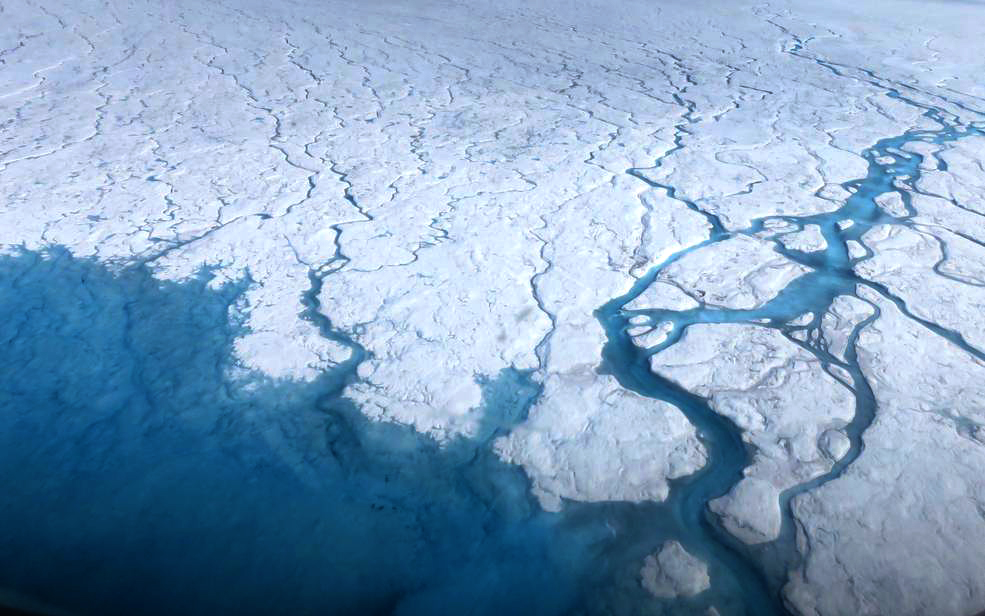

Streams and rivers that form on top of the Greenland ice sheet during spring and summer are the main agent transporting melt runoff from the ice sheet to the ocean. “Surface melting in Greenland has increased recently, and we lacked a rigorous estimate of the water volumes being produced and their transport,” said Tom Wagner, the cryosphere program scientist at NASA Headquarters in Washington. “NASA funds fieldwork like Smith’s because it helps us to interpret satellite data, and to extrapolate measurements from the local field sites to the larger ice sheet."

Credit: NASA/Goddard/Maria-José Viñas